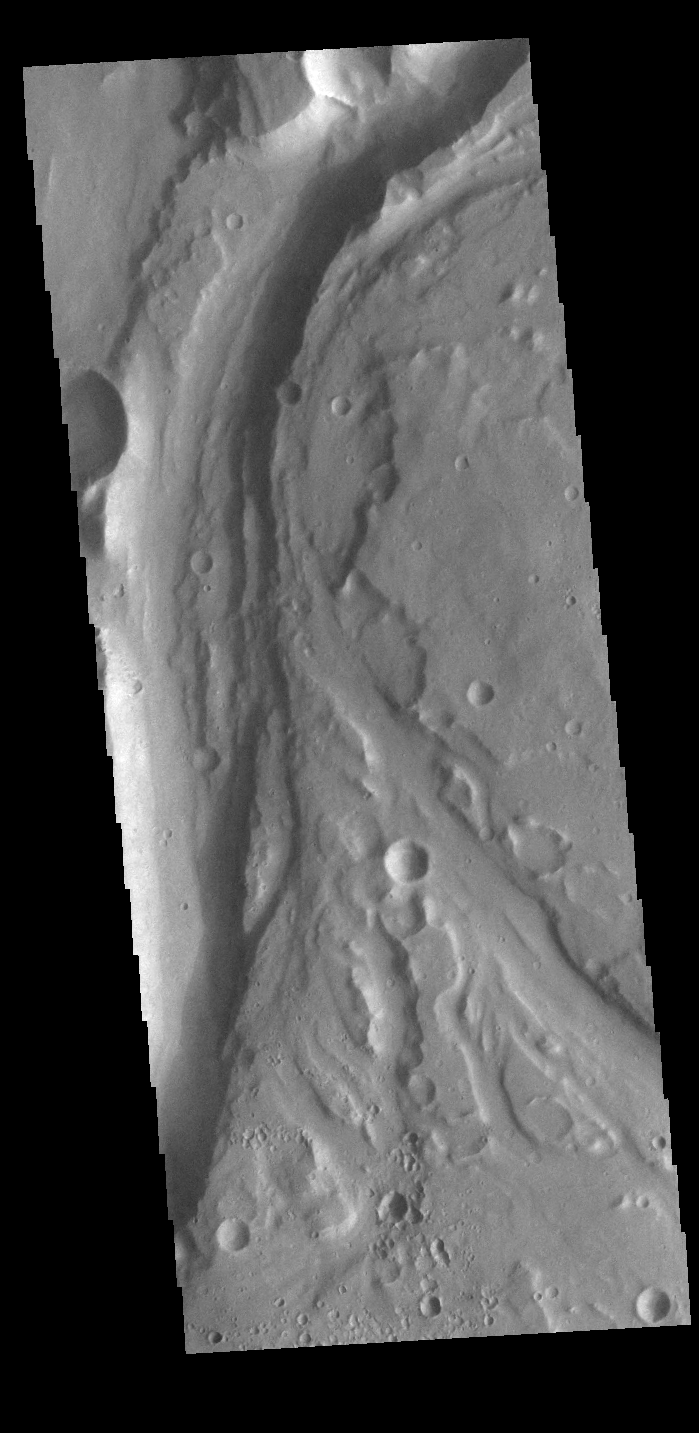

Outflow Channels

Today’s VIS image shows a section of unnamed channel located at the margin where large northward flowing channels enter Chryse Planitia. Channels such as Tiu, Ares, and Shalbatana Valles arise from the Valles Marineris canyons to empty a thousand miles later into the Chryse basin. Ares Vallis is over 1600km long (1000 miles) and Tiu Vallis is over 1720km long (1069 miles).

Credit: NASA/JPL-Caltech/ASU